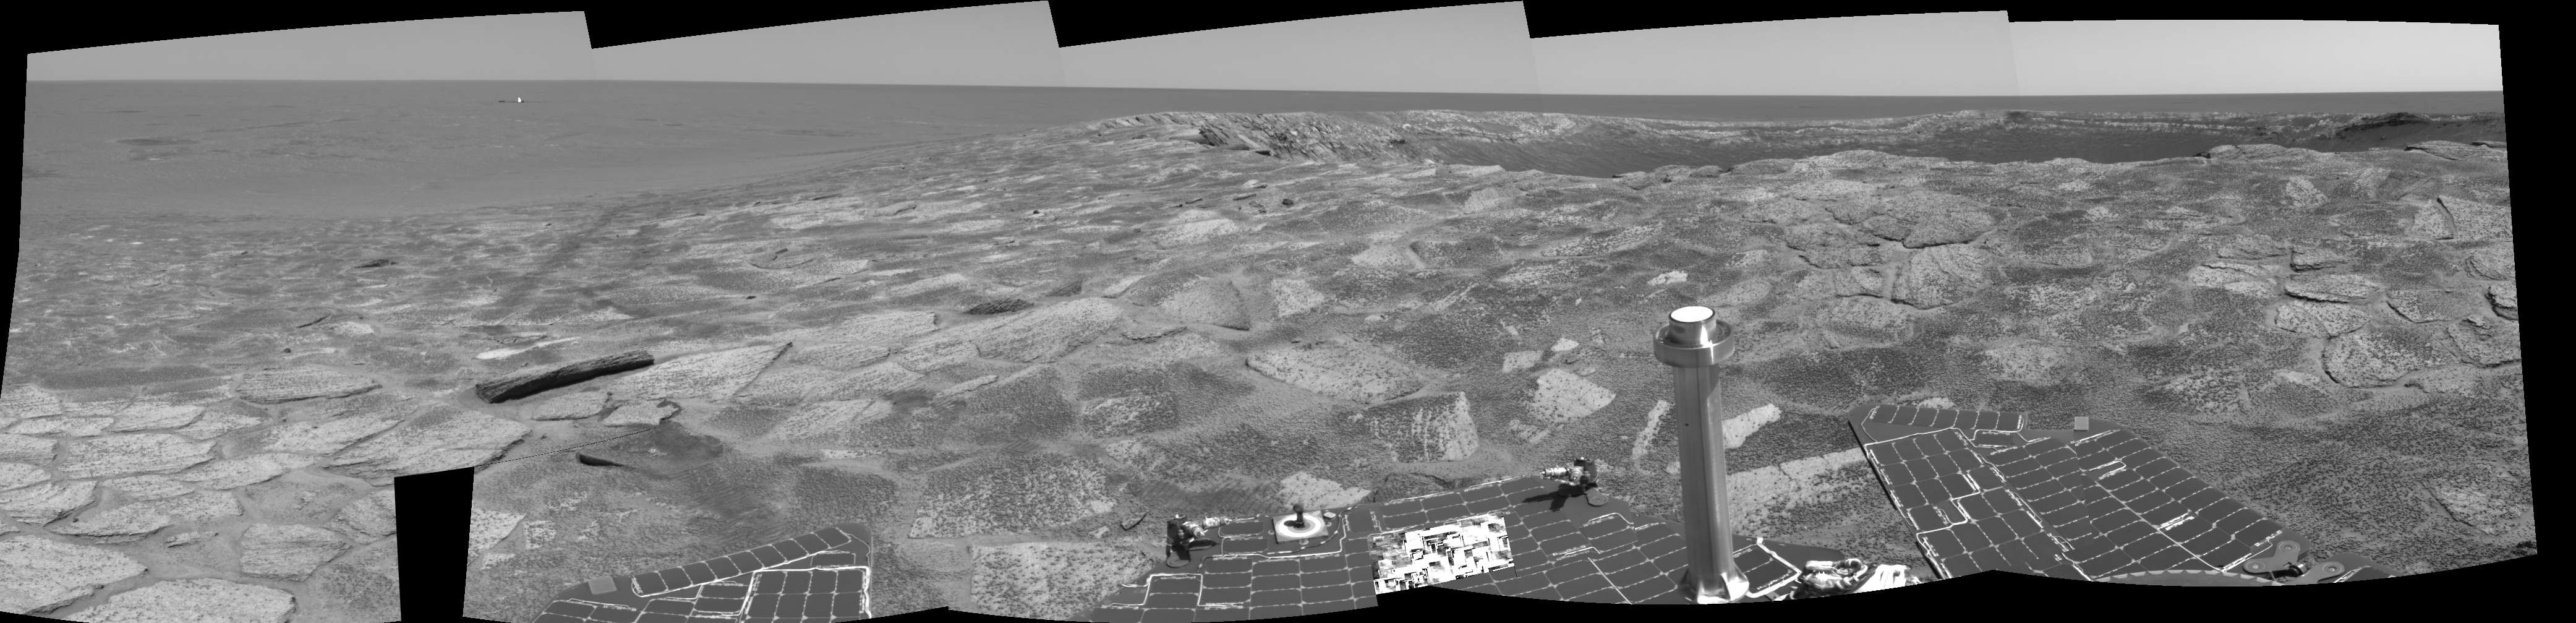

Near ‘Endurance’ on Sol 115

This cylindrical-projection view combines several frames from the navigation camera on NASA’s Mars Exploration Rover Opportunity. The rover acquired these frames during its 115th martian day, or “sol,” in the Meridiani Planum region of Mars, on May 21, 2004. The rover was near the edge of “Endurance Crater,” which dominates the right half of this view. The crater is about 130 meters (about 430 feet) in diameter.

Credit: NASA/JPL